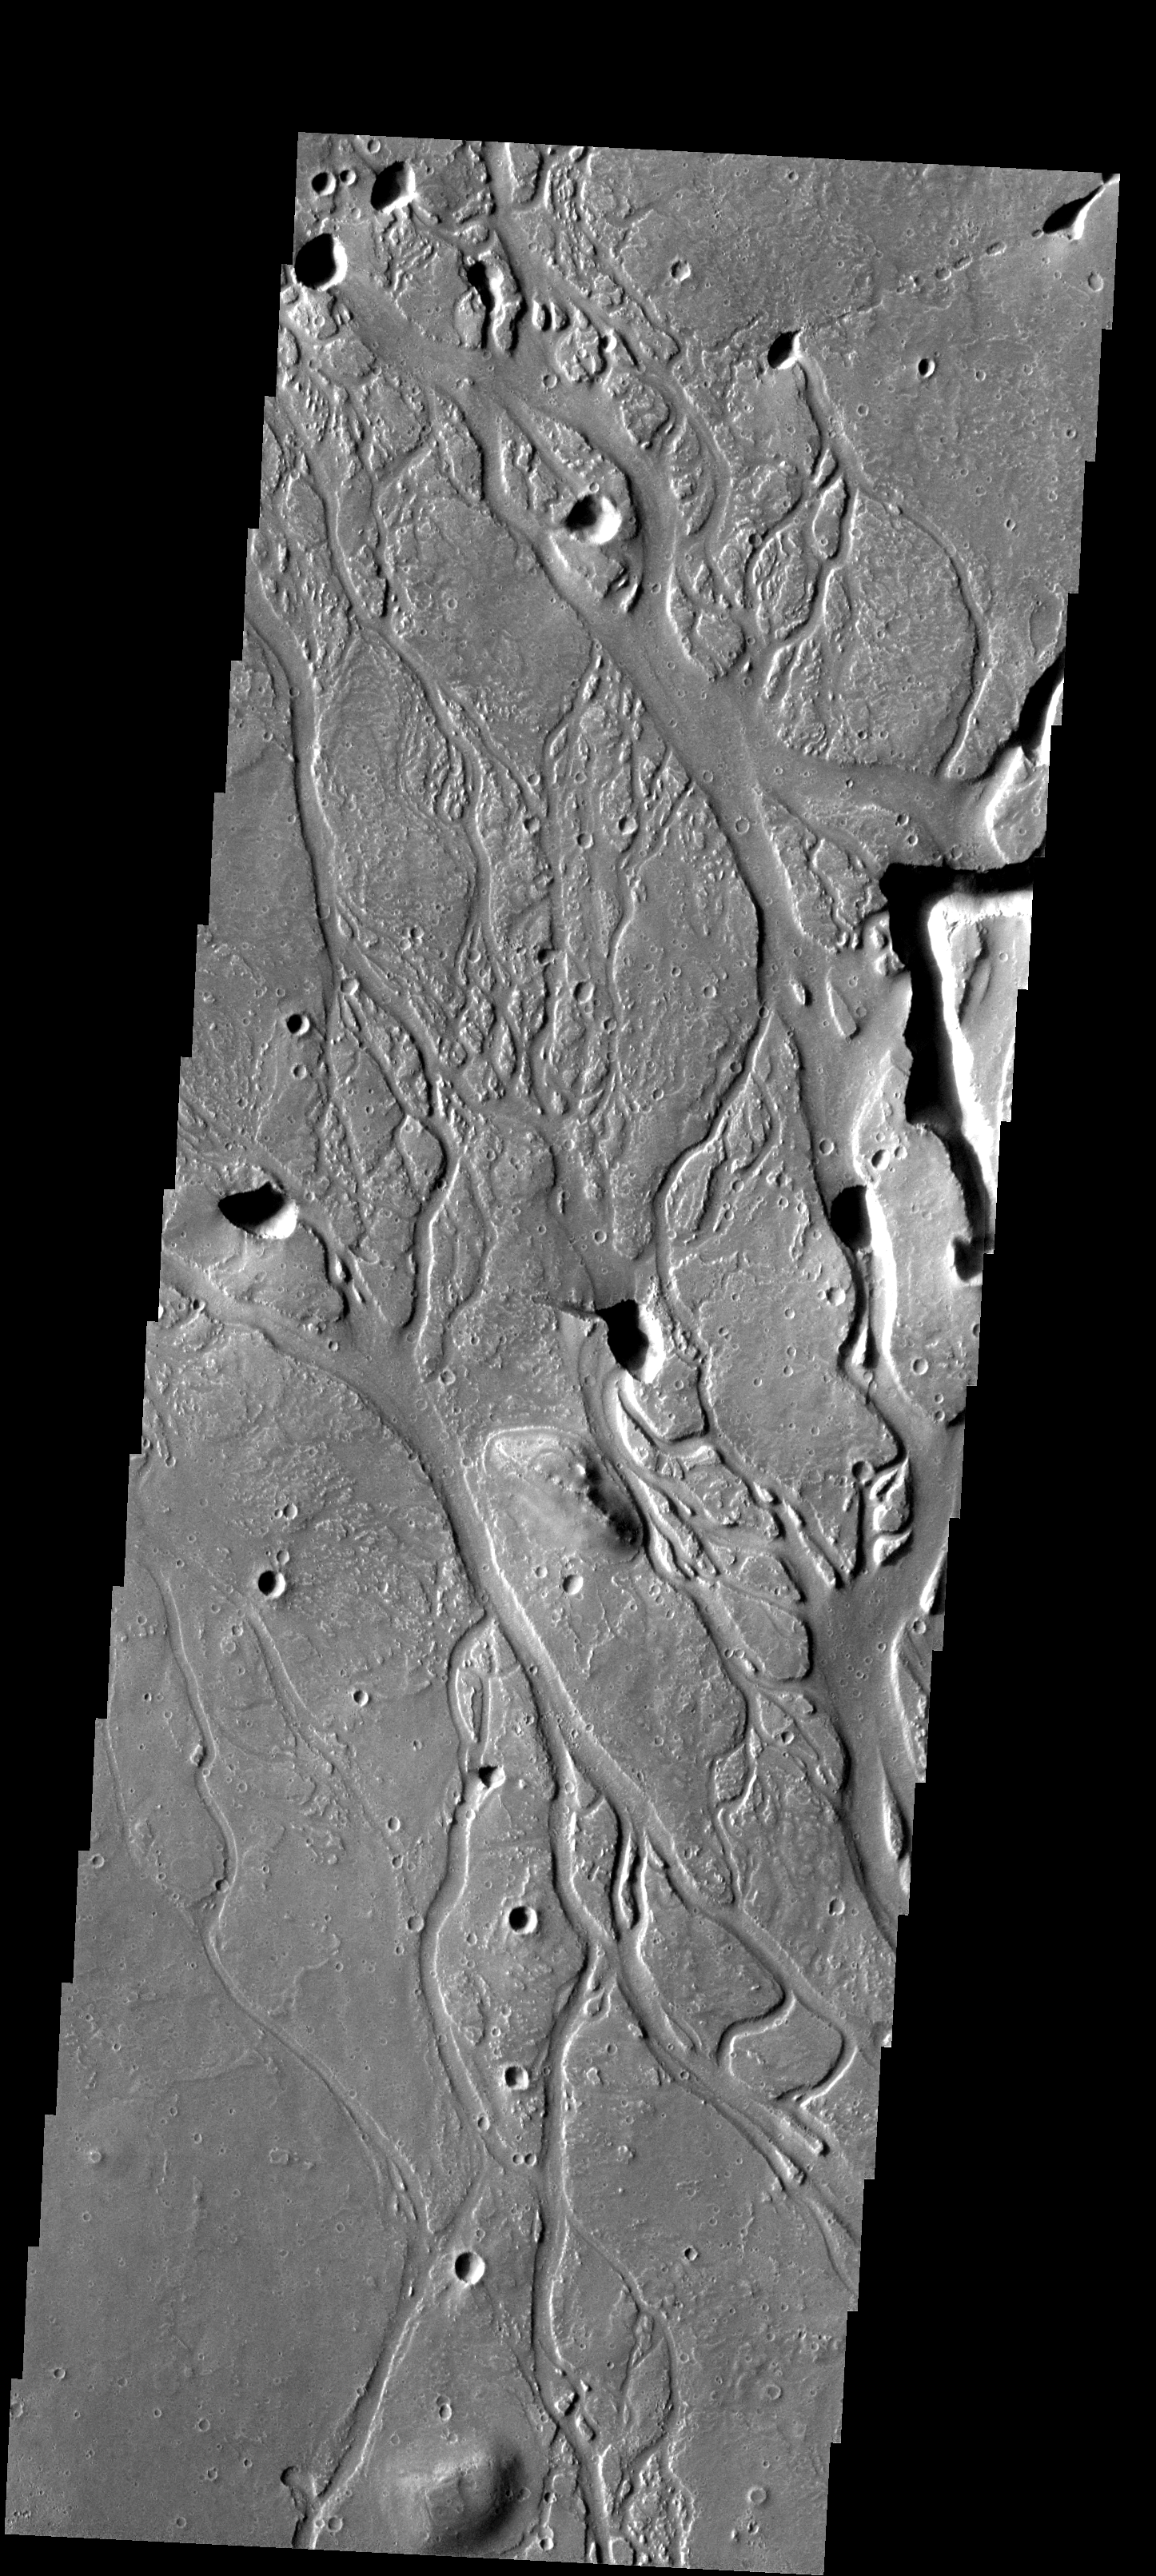

Hephaestus Fossae

These channels in Utopia Planitia are called Hephaestus Fossae.

Image information: VIS instrument. Latitude 21.7N, Longitude 125.5E. 18 meter/pixel resolution.

Please see the THEMIS Data Citation Note for details on crediting THEMIS images.

Note: this THEMIS visual image has not been radiometrically nor geometrically calibrated for this preliminary release. An empirical correction has been performed to remove instrumental effects. A linear shift has been applied in the cross-track and down-track direction to approximate spacecraft and planetary motion. Fully calibrated and geometrically projected images will be released through the Planetary Data System in accordance with Project policies at a later time.

NASA’s Jet Propulsion Laboratory manages the 2001 Mars Odyssey mission for NASA’s Office of Space Science, Washington, D.C. The Thermal Emission Imaging System (THEMIS) was developed by Arizona State University, Tempe, in collaboration with Raytheon Santa Barbara Remote Sensing. The THEMIS investigation is led by Dr. Philip Christensen at Arizona State University. Lockheed Martin Astronautics, Denver, is the prime contractor for the Odyssey project, and developed and built the orbiter. Mission operations are conducted jointly from Lockheed Martin and from JPL, a division of the California Institute of Technology in Pasadena.

Credit: NASA/JPL/ASU